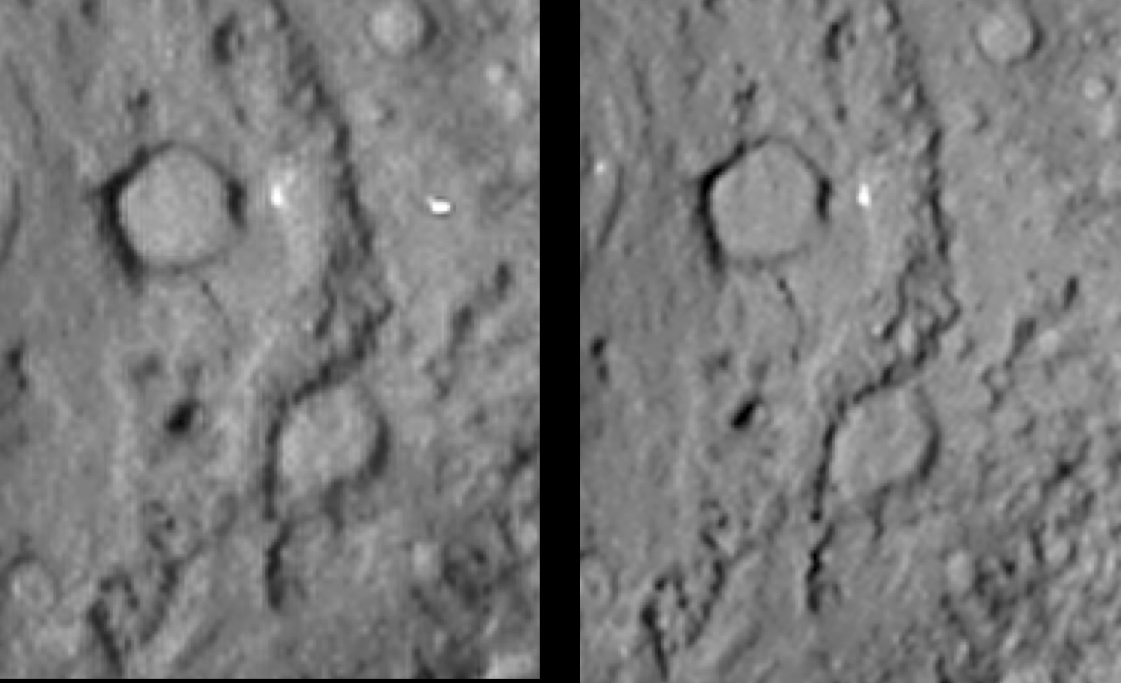

Comet Tempel 1 in Stereo

Normal stereo image pair covering the region of the Deep Impact site from the Stardust-NExT mission (left image is meant to be seen by left eye). The diameter of the large crater at the top of the image is about 300 meters (almost 1,000 feet).

These images are for viewing with a stereoscope, or for producing a merged 3-D image.

Stardust-NExT is a low-cost mission that is expanding the investigation of comet Tempel 1 initiated by NASA’s Deep Impact spacecraft. NASA’s Jet Propulsion Laboratory, a division of the California Institute of Technology in Pasadena, manages Stardust-NExT for the NASA Science Mission Directorate, Washington, D.C. Joe Veverka of Cornell University, Ithaca, N.Y., is the mission’s principal investigator. Lockheed Martin Space Systems, Denver, built the spacecraft and manages day-to-day mission operations.

Credit: NASA/JPL-Caltech/Cornell